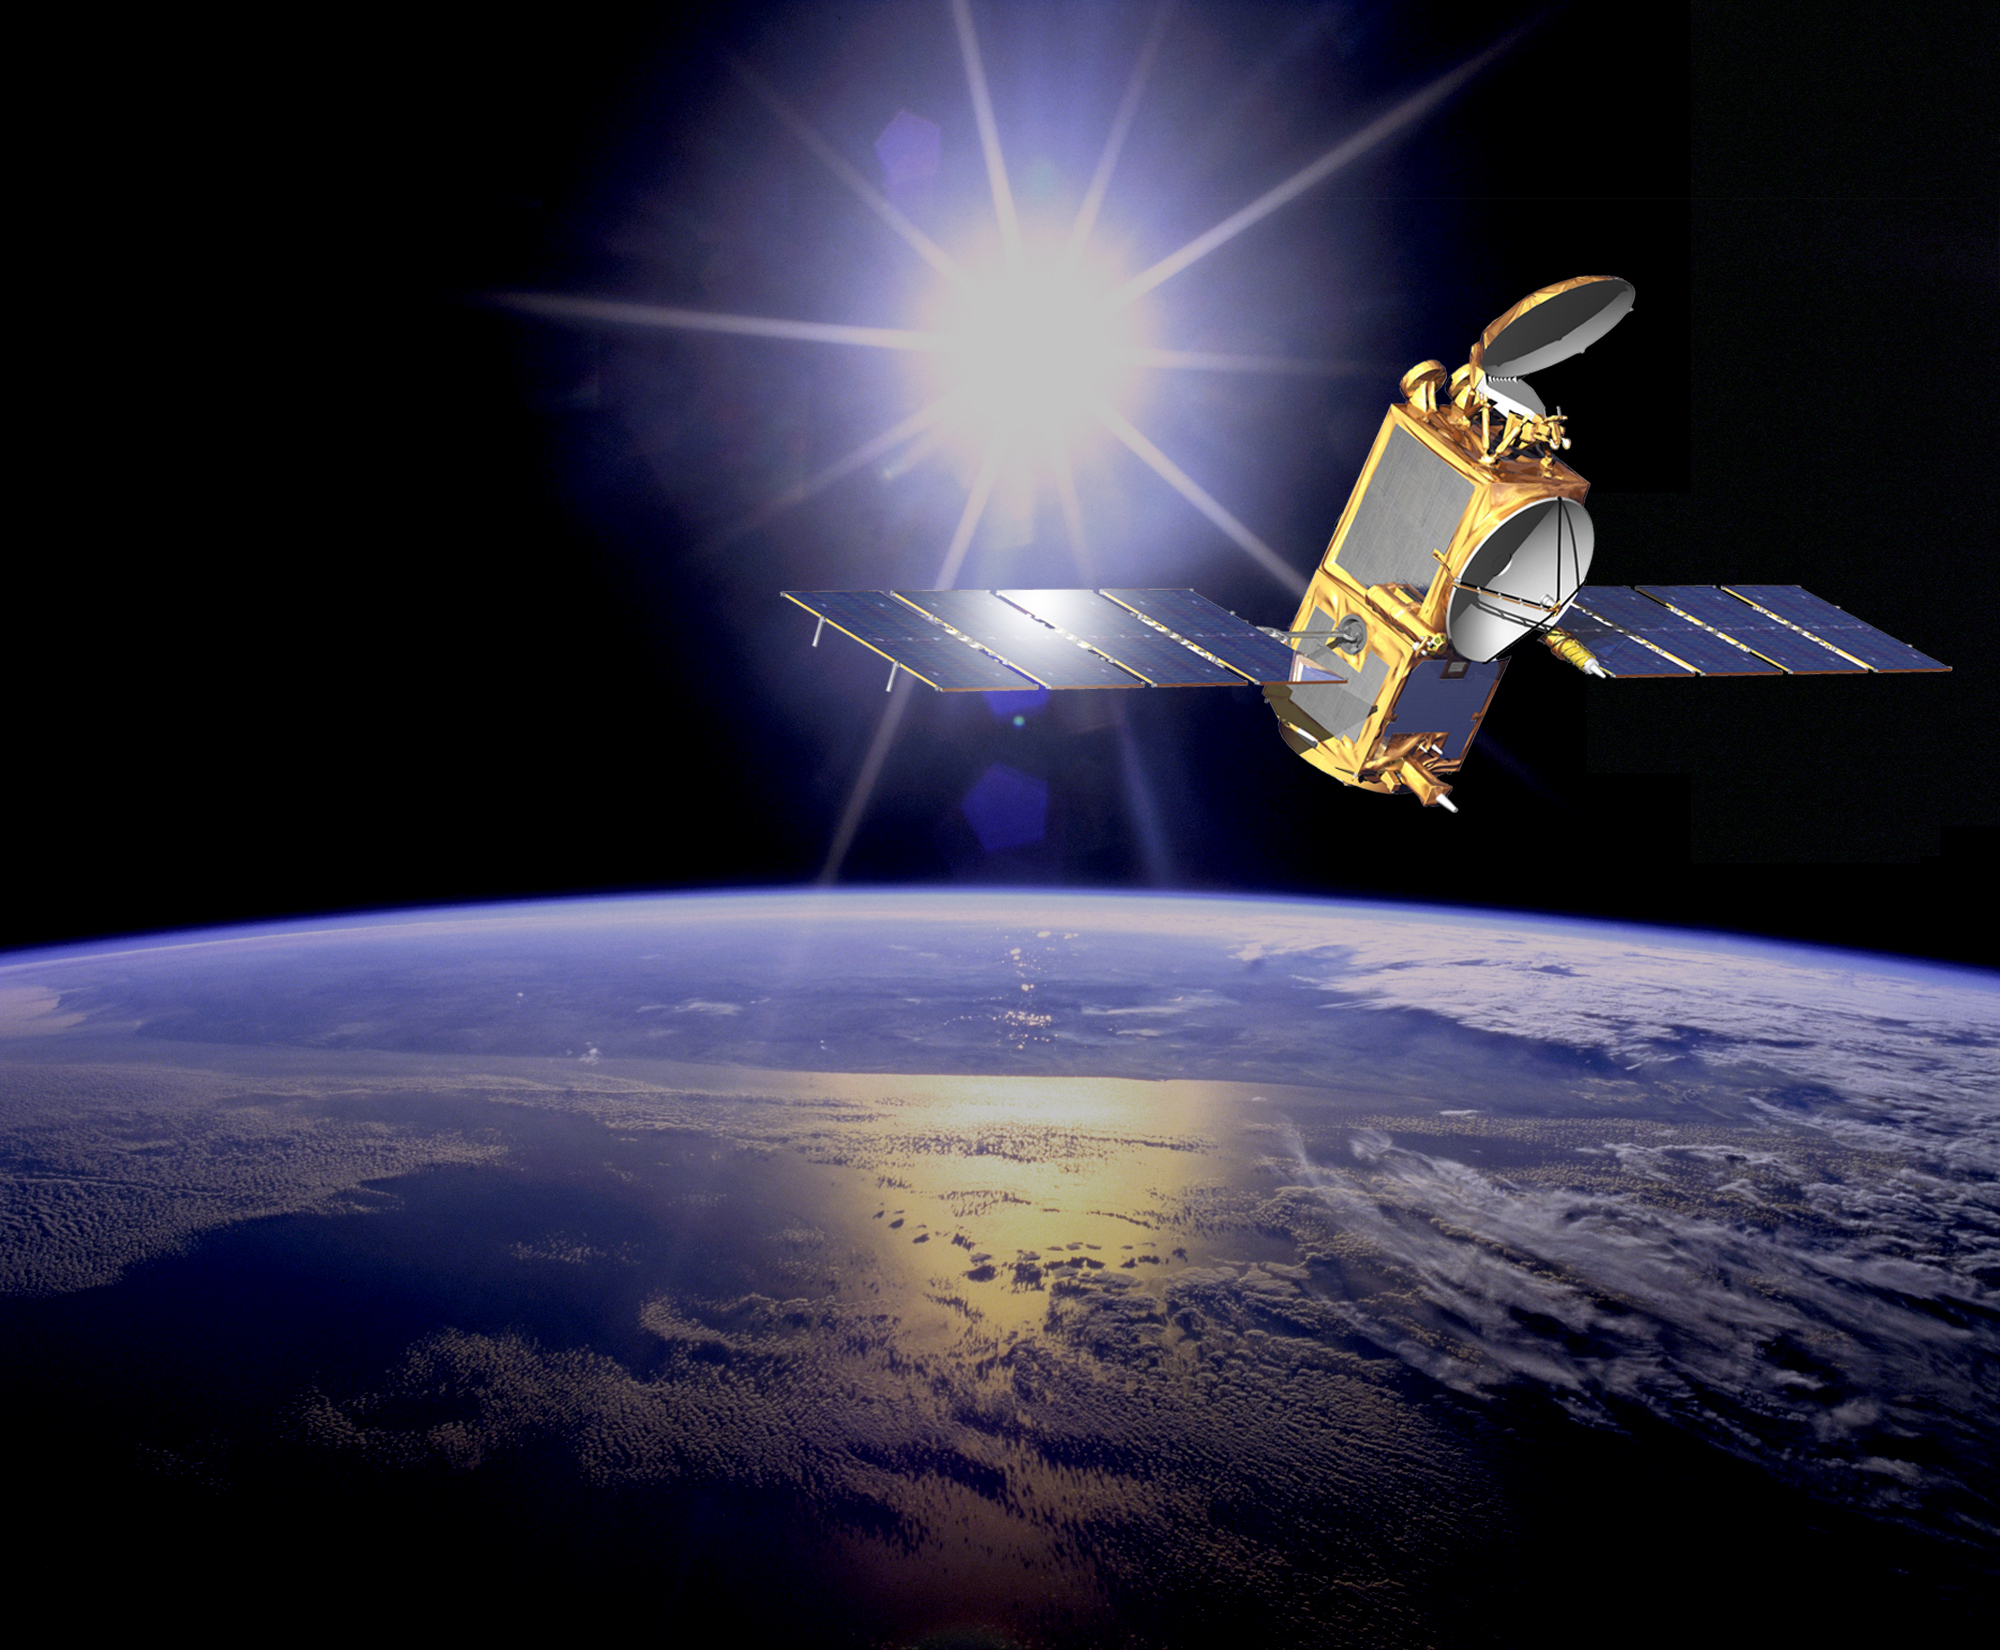

Ocean Surface Topography Mission/Jason 2 (Artist’s Concept)

The Ocean Surface Topography Mission/Jason 2 is an Earth satellite designed to make observations of ocean topography for investigations into sea-level rise and the relationship between ocean circulation and climate change. The satellite also provides data on the forces behind such large-scale climate phenomena as El Niño and La Niña.

The mission is a follow-on to the French-American Jason 1 mission, which began collecting data on sea-surface levels in 1992.

Credit: NASA/JPL-Caltech